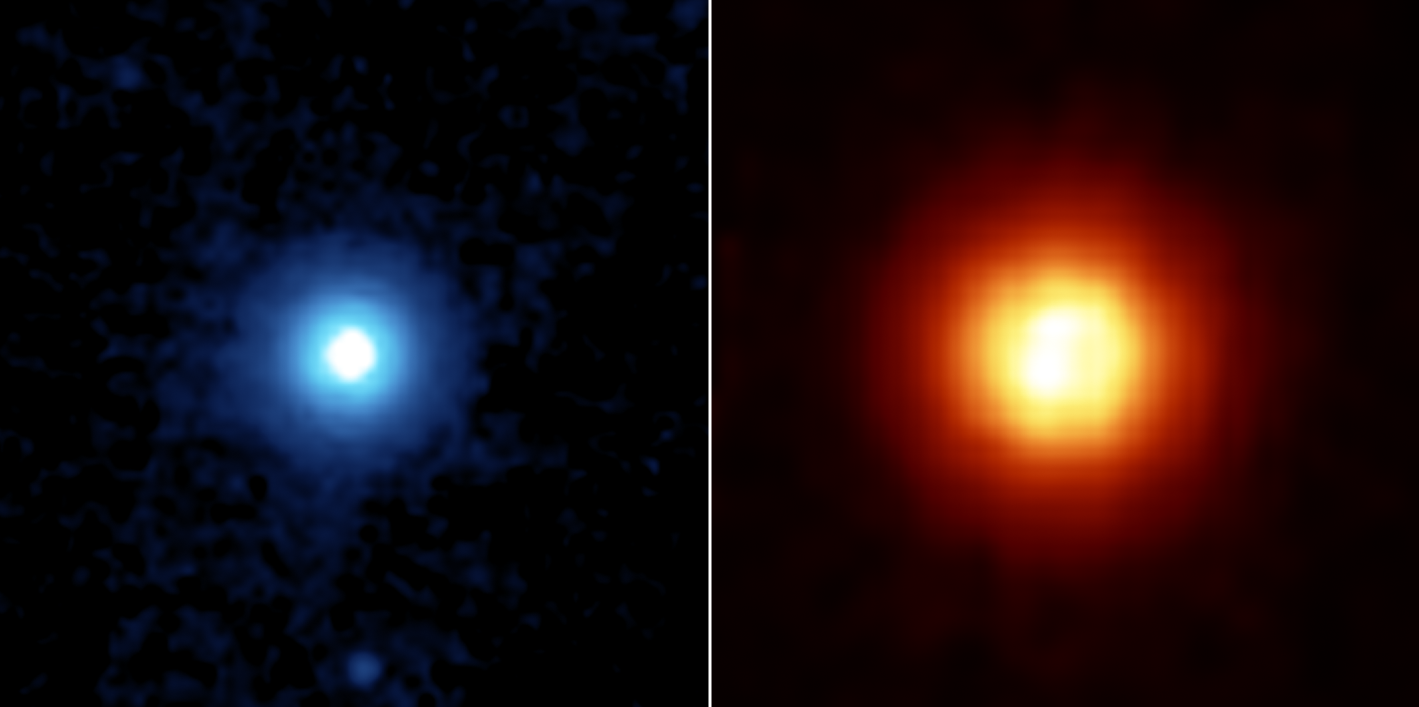

Tiny Particles, So Far Away

NASA’s Spitzer Space Telescope recently captured these images of the star Vega, located 25 light years away in the constellation Lyra. Spitzer was able to detect the heat radiation from the cloud of dust around the star and found that the debris disc is much larger than previously thought.

This side by side comparison, taken by Spitzer’s multiband imaging photometer, shows the warm infrared glows from dust particles orbiting the star at wavelengths of 24 microns (figure 2 in blue) and 70 microns (figure 3 in red).

Both images show a very large, circular and smooth debris disc. The disc radius extends to at least 815 astronomical units. (One astronomical unit is the distance from Earth to the Sun, which is 150-million kilometers or 93-million miles).

Scientists compared the surface brightness of the disc in the infrared wavelengths to determine the temperature distribution of the disc and then infer the corresponding particle size in the disc. Most of the particles in the disc are only a few microns in size, or 100 times smaller than a grain of Earth sand.

These fine dust particles originate from collisions of embryonic planets near the star at a radius of approximately 90 astronomical units, and are then blown away by Vega’s intense radiation. The mass and short lifetime of these small particles indicate that the disc detected by Spitzer is the aftermath of a large and relatively recent collision, involving bodies perhaps as big as the planet Pluto.

The images are 3 arcminutes on each side. North is oriented upward and east is to the left.

Credit: NASA/JPL-Caltech/University of Arizona